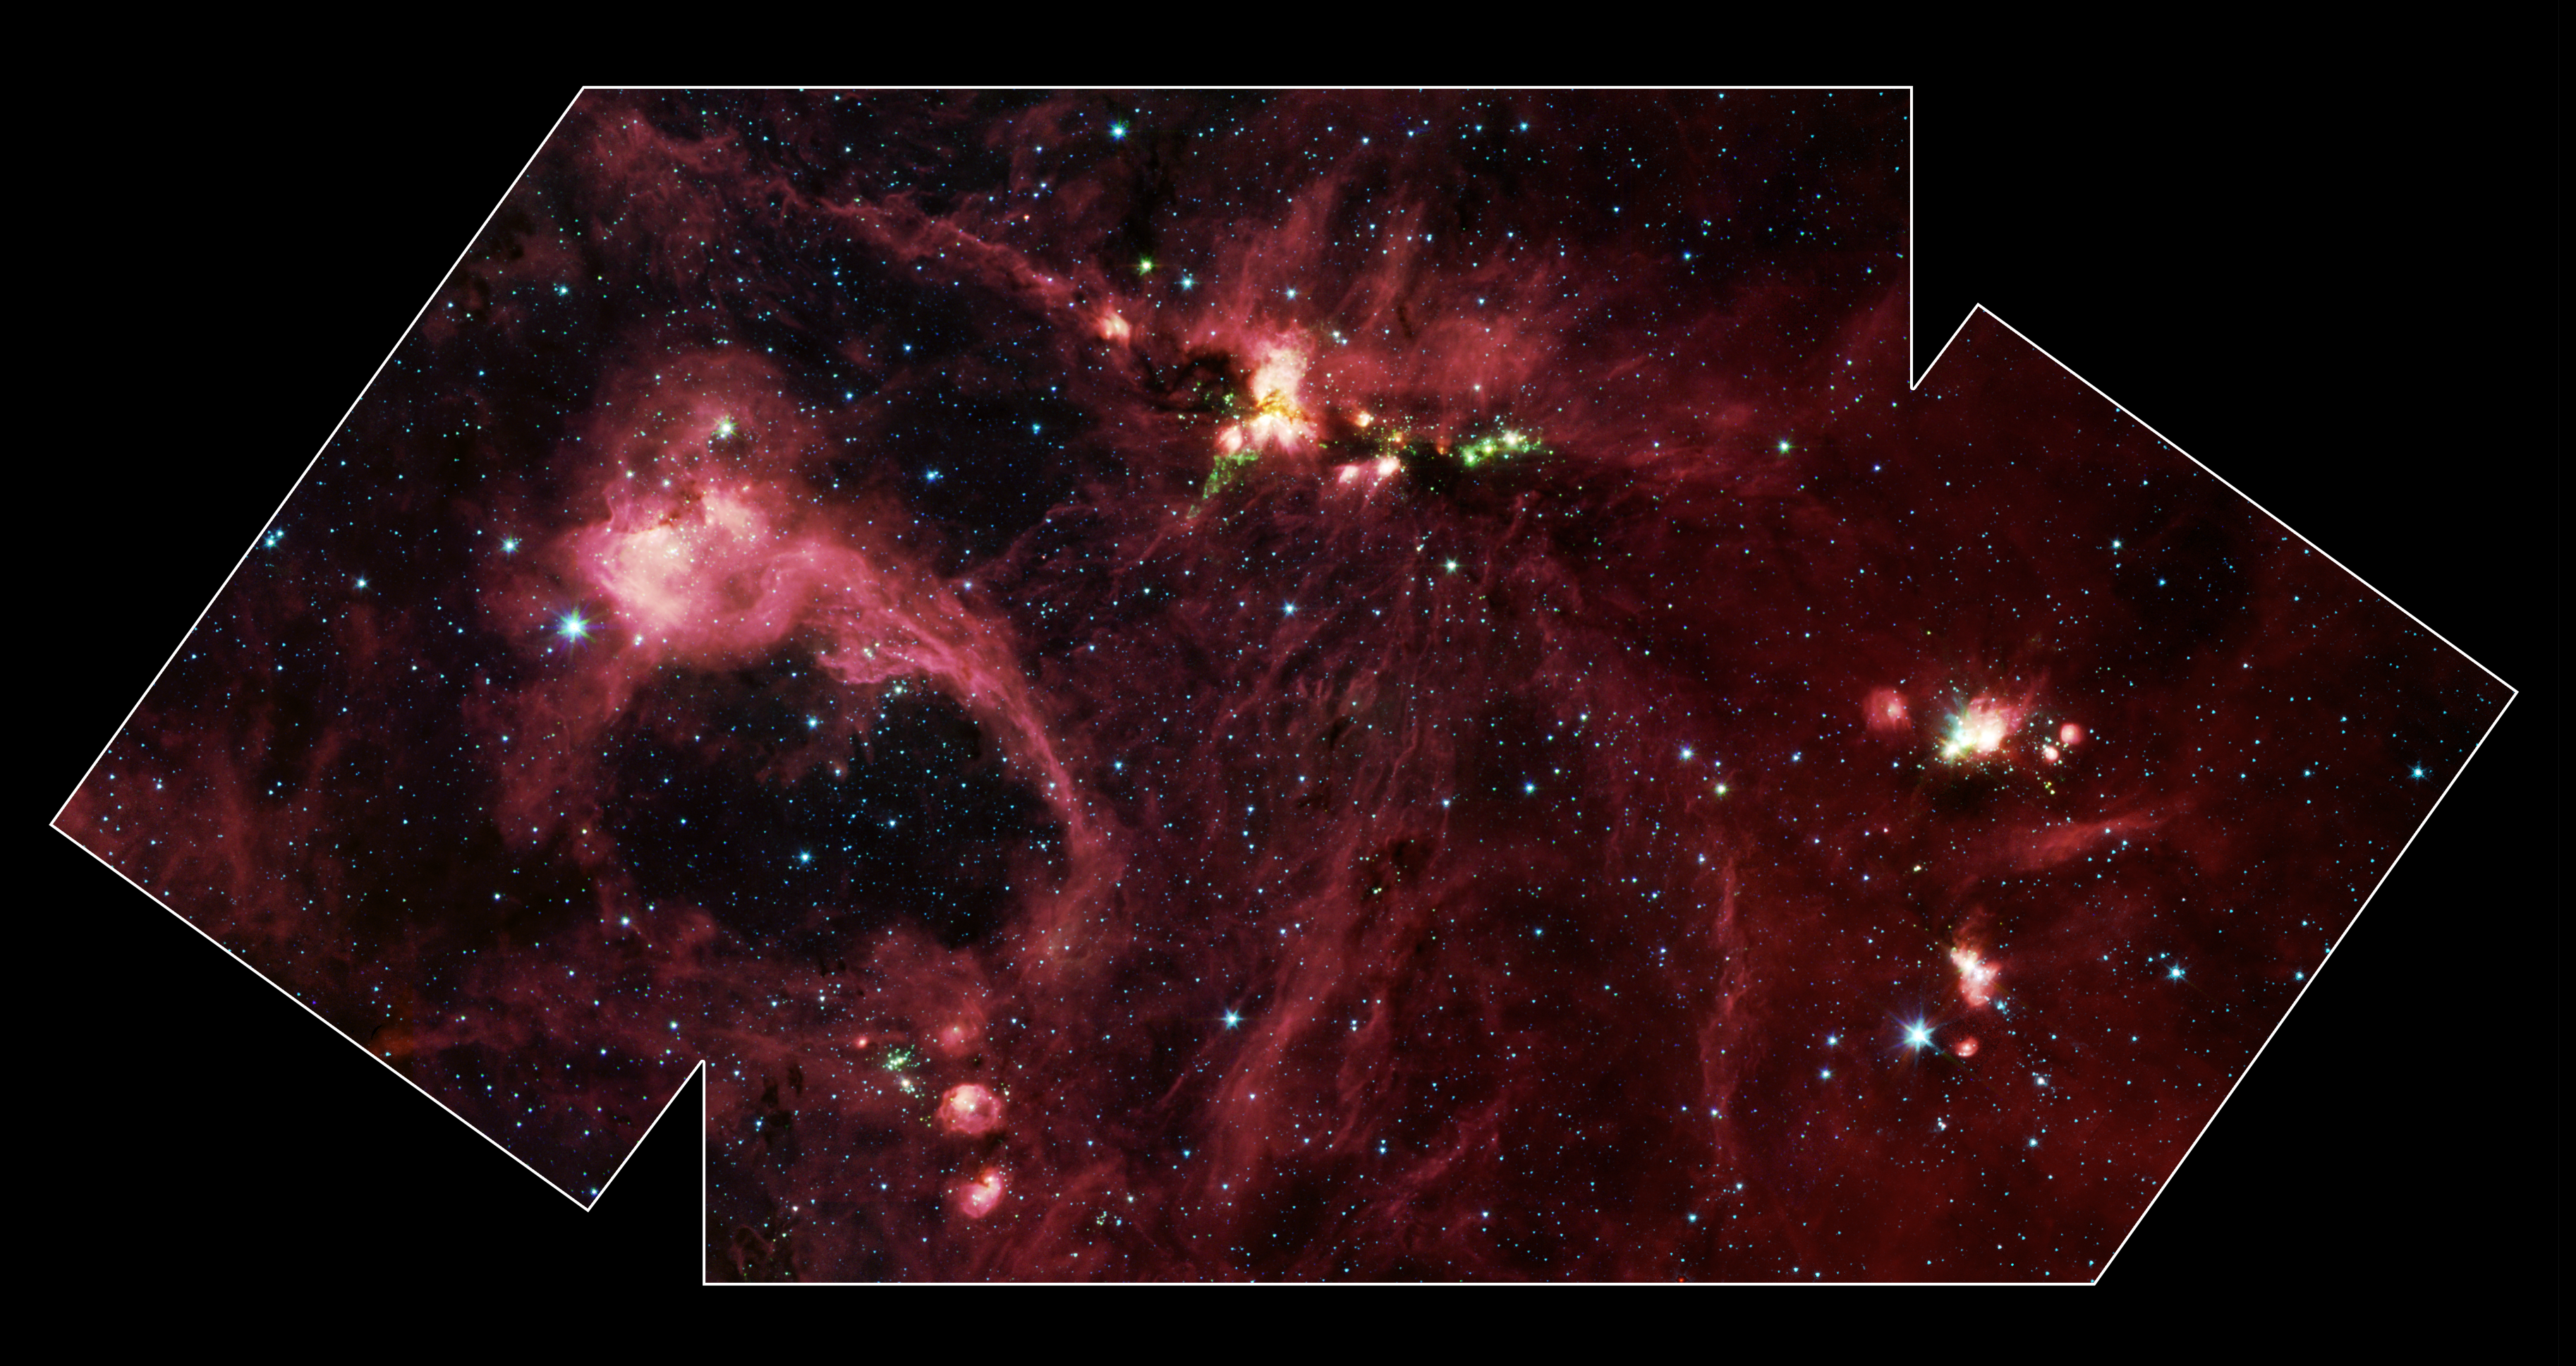

Nursery of Giants

Hidden behind a shroud of dust in the constellation Cygnus is a stellar nursery called DR21, which is giving birth to some of the most massive stars in our galaxy. Visible light images reveal no trace of this interstellar cauldron because of heavy dust obscuration. In fact, visible light is attenuated in DR21 by a factor of more than 10,000,000,000,000,000,000,000,000,000,000,000,000,000 (ten thousand trillion heptillion).

New images from NASA’s Spitzer Space Telescope allow us to peek behind the cosmic veil and pinpoint one of the most massive natal stars yet seen in our Milky Way galaxy. The never-before-seen star is 100,000 times as bright as the Sun. Also revealed for the first time is a powerful outflow of hot gas emanating from this star and bursting through a giant molecular cloud.

This image is a large-scale mosaic assembled from individual photographs obtained with the InfraRed Array Camera (IRAC) aboard Spitzer. The image covers an area about two times that of a full moon. The mosaic is a composite of images obtained at mid-infrared wavelengths of 3.6 microns (blue), 4.5 microns (green), 5.8 microns (orange) and 8 microns (red). The brightest infrared cloud near the top center corresponds to DR21, which presumably contains a cluster of newly forming stars at a distance of 10,000 light-years.

Protruding out from DR21 toward the bottom left of the image is a gaseous outflow (green), containing both carbon monoxide and molecular hydrogen. Data from the Spitzer spectrograph, which breaks light into its constituent individual wavelengths, indicate the presence of hot steam formed as the outflow heats the surrounding molecular gas. Outflows are physical signatures of processes that create supersonic beams, or jets, of gas. They are usually accompanied by discs of material around the new star, which likely contain the materials from which future planetary systems are formed. Additional newborn stars, depicted in green, can be seen surrounding the DR21 region.

The red filaments stretching across this image denote the presence of polycyclic aromatic hydrocarbons. These organic molecules, comprised of carbon and hydrogen, are excited by surrounding interstellar radiation and become luminescent at wavelengths near 8.0 microns. The complex pattern of filaments is caused by an intricate combination of radiation pressure, gravity and magnetic fields. The result is a tapestry in which winds, outflows and turbulence move and shape the interstellar medium.

To the lower left of the mosaic is a large bubble of gas and dust, which may represent the remnants of a past generation of stars.

Credit: NASA/JPL-Caltech